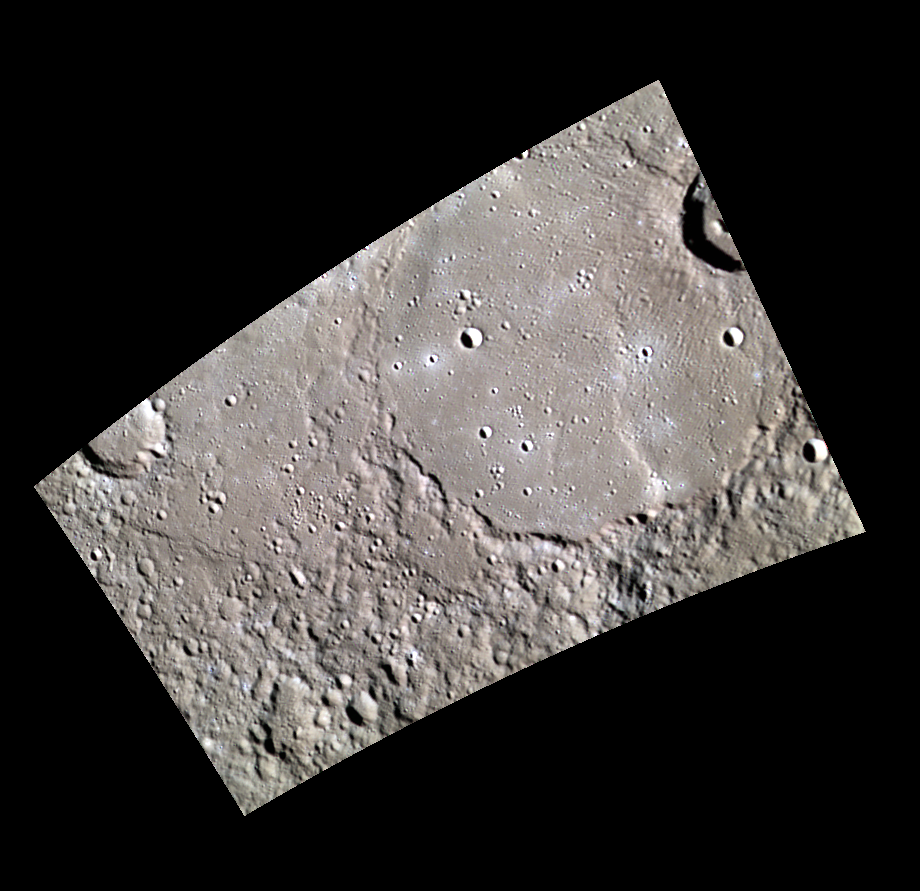

A Flood Covering Monteverdi

The large crater seen here, located in Mercury’s northern plains, exhibits signs of extensive flooding by lava. Similar to ghost craters that have been completely covered by volcanic flows, much of Monteverde’s northern rim and interior have been flooded and filled in by lava. Only the remains of Monteverdi’s southern rim jut above the relatively flat interior of the crater. This crater was named after the Italian composer Claudio Monteverdi (1567-1643), whose music marks the transition from the Renaissance style of music to the Baroque style.

This image was acquired as part of MDIS’s minimum-phase-angle color campaign. Near the north polar region, the incidence angle (measured from the vertical) is always fairly high because the Sun is low on the horizon. The minimum-phase-angle color campaign acquires images under conditions that minimize the shadows in an image by viewing the surface as nearly as possible from the same direction as the Sun’s illumination, which minimizes the phase angle. Images are acquired through five of the WAC’s narrow-band color filters, for regions north of 60° N, at an average resolution of 500 meters/pixel. The minimum-phase-angle color campaign began in March 2013.

Date acquired: April 18, 2013
Image Mission Elapsed Time (MET): 8598082, 8598073, 8598079
Image ID: 3905084, 3905081, 3905083
Instrument: Wide Angle Camera (WAC) of the Mercury Dual Imaging System (MDIS)
WAC filters: 9, 7, 6 (996, 748, 433 nanometers) in red, green, and blue
Center Latitude: 63.54°
Center Longitude: 275.7° E
Resolution: 320 meters/pixel
Scale: Monteverdi is 133 km in diameter (83 miles).
Incidence Angle: 76.4°
Emission Angle: 48.3°
Phase Angle: 28.0°

The MESSENGER spacecraft is the first ever to orbit the planet Mercury, and the spacecraft’s seven scientific instruments and radio science investigation are unraveling the history and evolution of the Solar System’s innermost planet. MESSENGER acquired over 150,000 images and extensive other data sets. MESSENGER is capable of continuing orbital operations until early 2015.

For information regarding the use of images, see the MESSENGER image use policy.

Credit: NASA/Johns Hopkins University Applied Physics Laboratory/Carnegie Institution of Washington